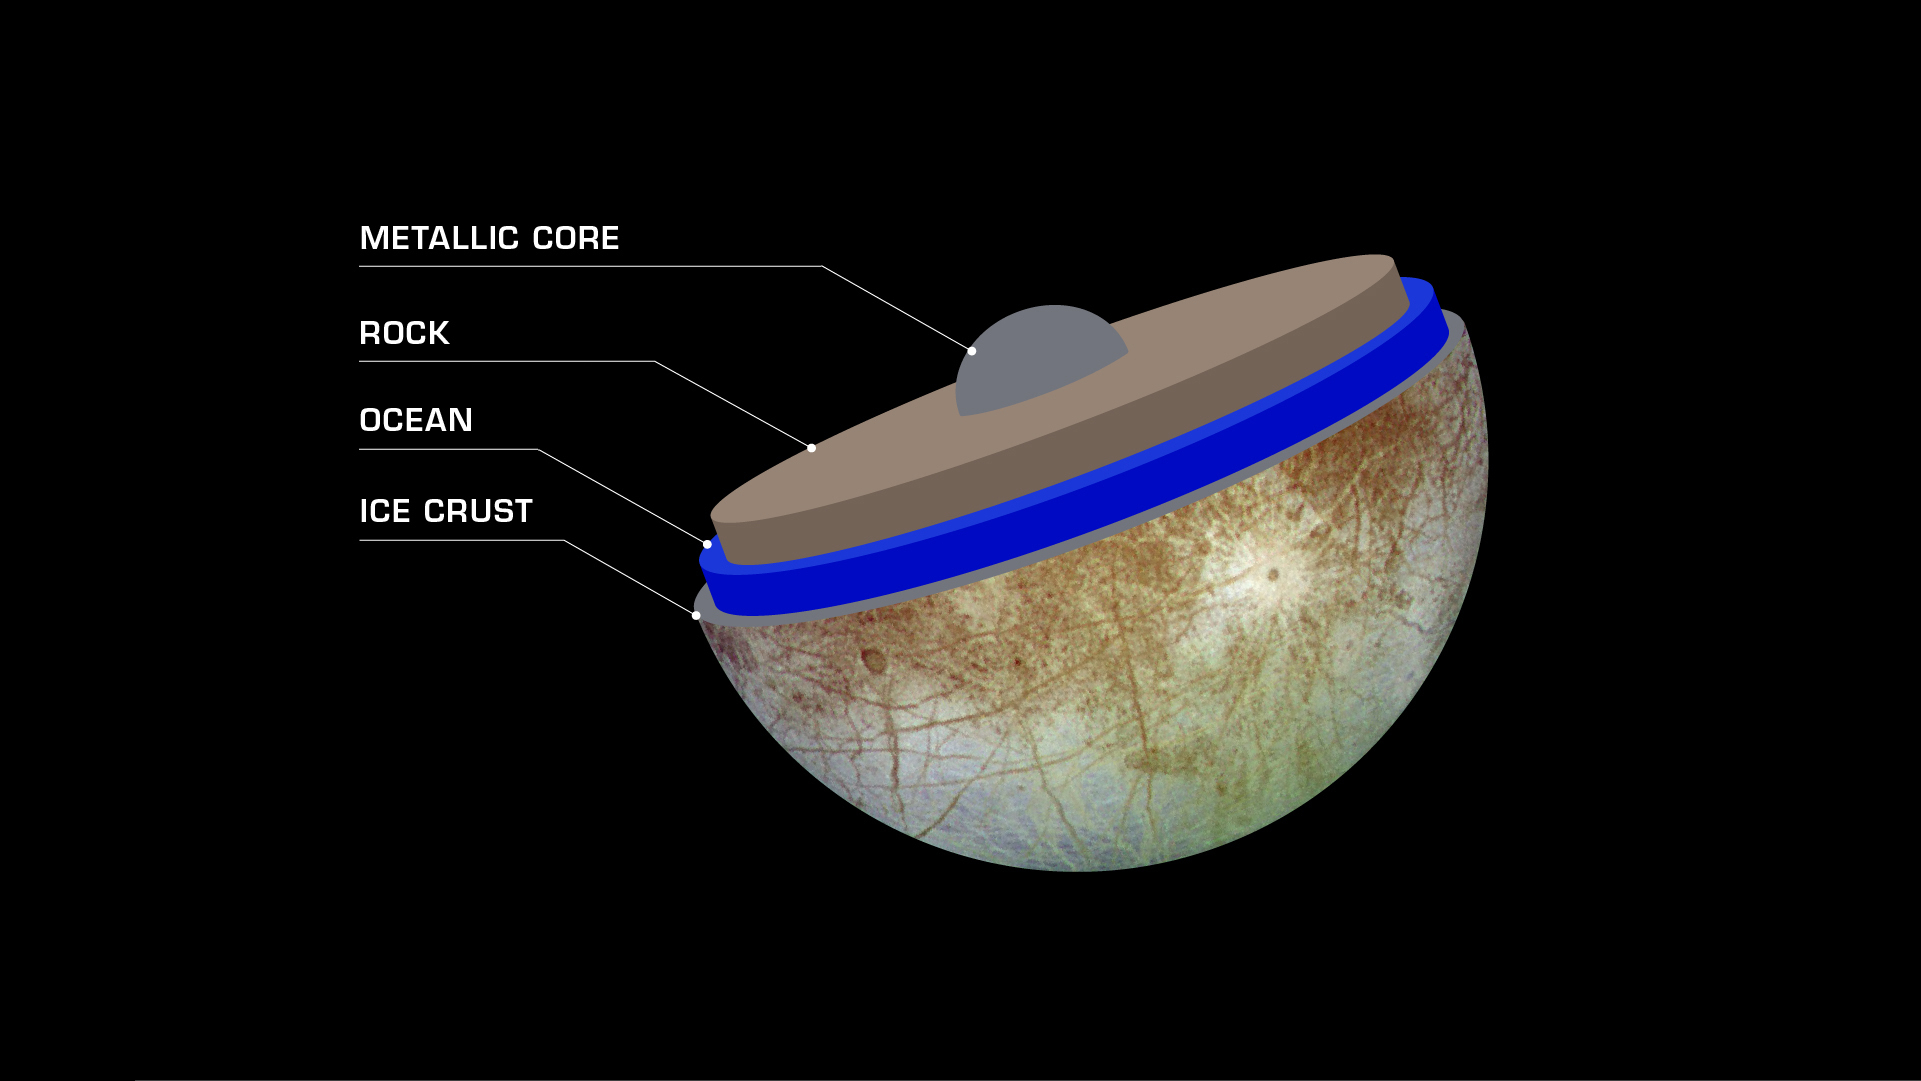

Europa’s Mysterious Interior (Artist’s Concept)

Jupiter’s moon Europa is smaller than Earth’s moon yet may contain more than twice as much liquid water as all of Earth’s oceans combined. Scientists believe that under its icy surface, Europa features a global saltwater ocean, perhaps 40 to 100 miles (60 to 150 kilometers) deep. Further inward, a rocky mantle and metallic core are likely. Europa’s interior structure will be studied in detail by NASA’s Europa Clipper spacecraft, which will orbit Jupiter and perform dozens of flybys of the moon.

Europa Clipper’s three main science objectives are to determine the thickness of the moon’s icy shell and its interactions with the ocean below, to investigate its composition, and to characterize its geology. The mission’s detailed exploration of Europa will help scientists better understand the astrobiological potential for habitable worlds beyond our planet.

Managed by Caltech in Pasadena, California, NASA’s Jet Propulsion Laboratory leads the development of the Europa Clipper mission in partnership with APL for NASA’s Science Mission Directorate in Washington. APL designed the main spacecraft body in collaboration with JPL and NASA’s Goddard Space Flight Center in Greenbelt, Maryland, NASA’s Marshall Space Flight Center in Huntsville, Alabama, and Langley Research Center in Hampton, Virginia. The Planetary Missions Program Office at Marshall executes program management of the Europa Clipper mission.

NASA’s Launch Services Program, based at Kennedy, manages the launch service for the Europa Clipper spacecraft, which will launch on a SpaceX Falcon Heavy rocket from Launch Complex 39A at Kennedy.

Credit: NASA/JPL-Caltech